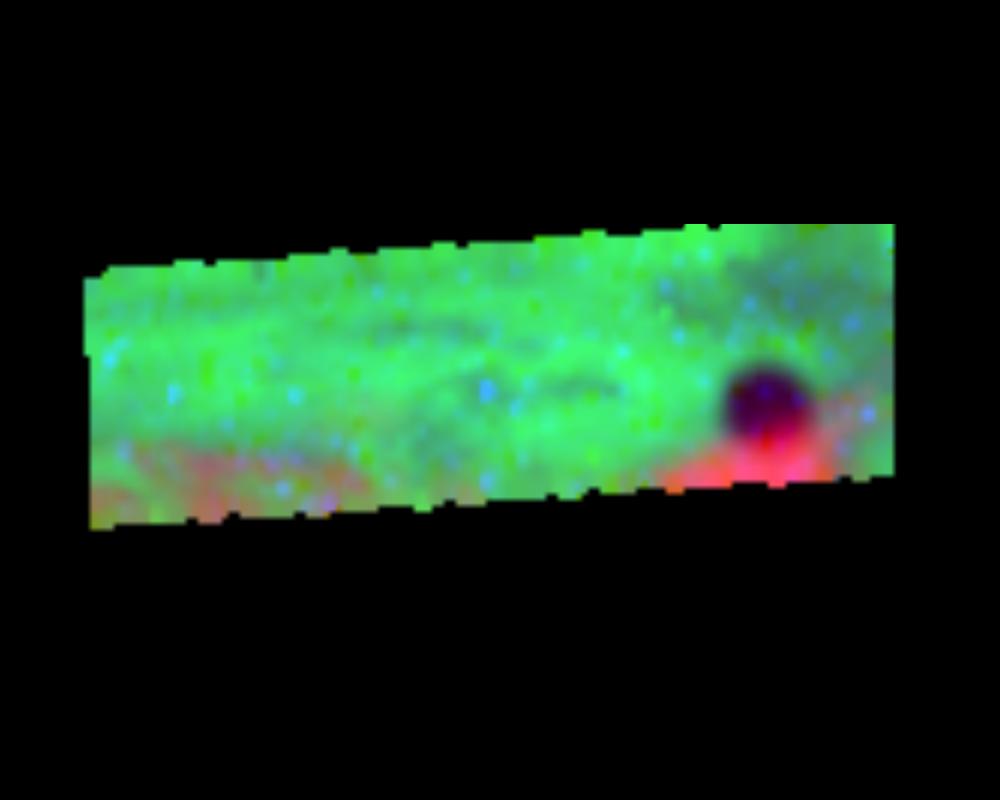

NIMS Observes Europa’s Shadow

This isn’t a black hole! During the G7 encounter, the Near Infrared Mapping Spectrometer (NIMS) on the Galileo spacecraft observed the shadow of Europa on the clouds of Jupiter during Galileo’s fourth orbit. The bright spot in the clouds is an atmospheric hot spot. Galileo was 817,000 km (510,000 miles) away from Jupiter when this image was taken. The shadow of Europa falls partly on a hot spot in the clouds of Jupiter, near 7 degrees N, 325 W. The shadow of Europa is approximately 3100 km across.

The Jet Propulsion Laboratory, Pasadena, CA manages the mission for NASA’s Office of Space Science, Washington, DC.

Credit: NASA/JPL